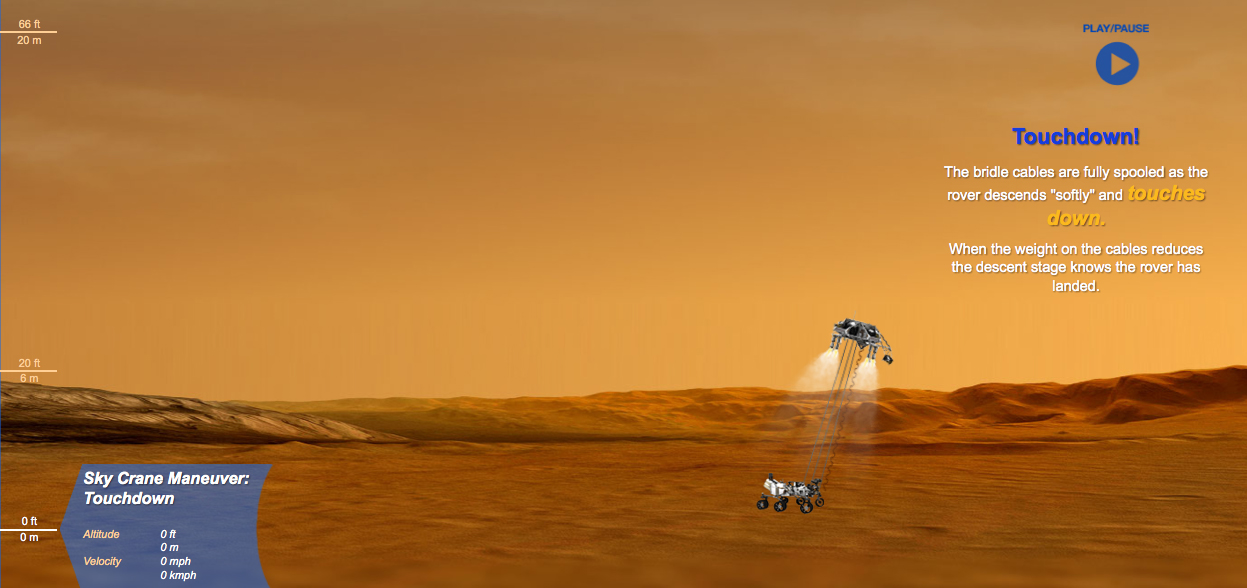

Guided Tour of Curiosity’s Martian Landing

This is a still from an interactive web feature that guides you through the entry, descent and landing of NASA’s Curiosity rover.

Credit: NASA/JPL-Caltech